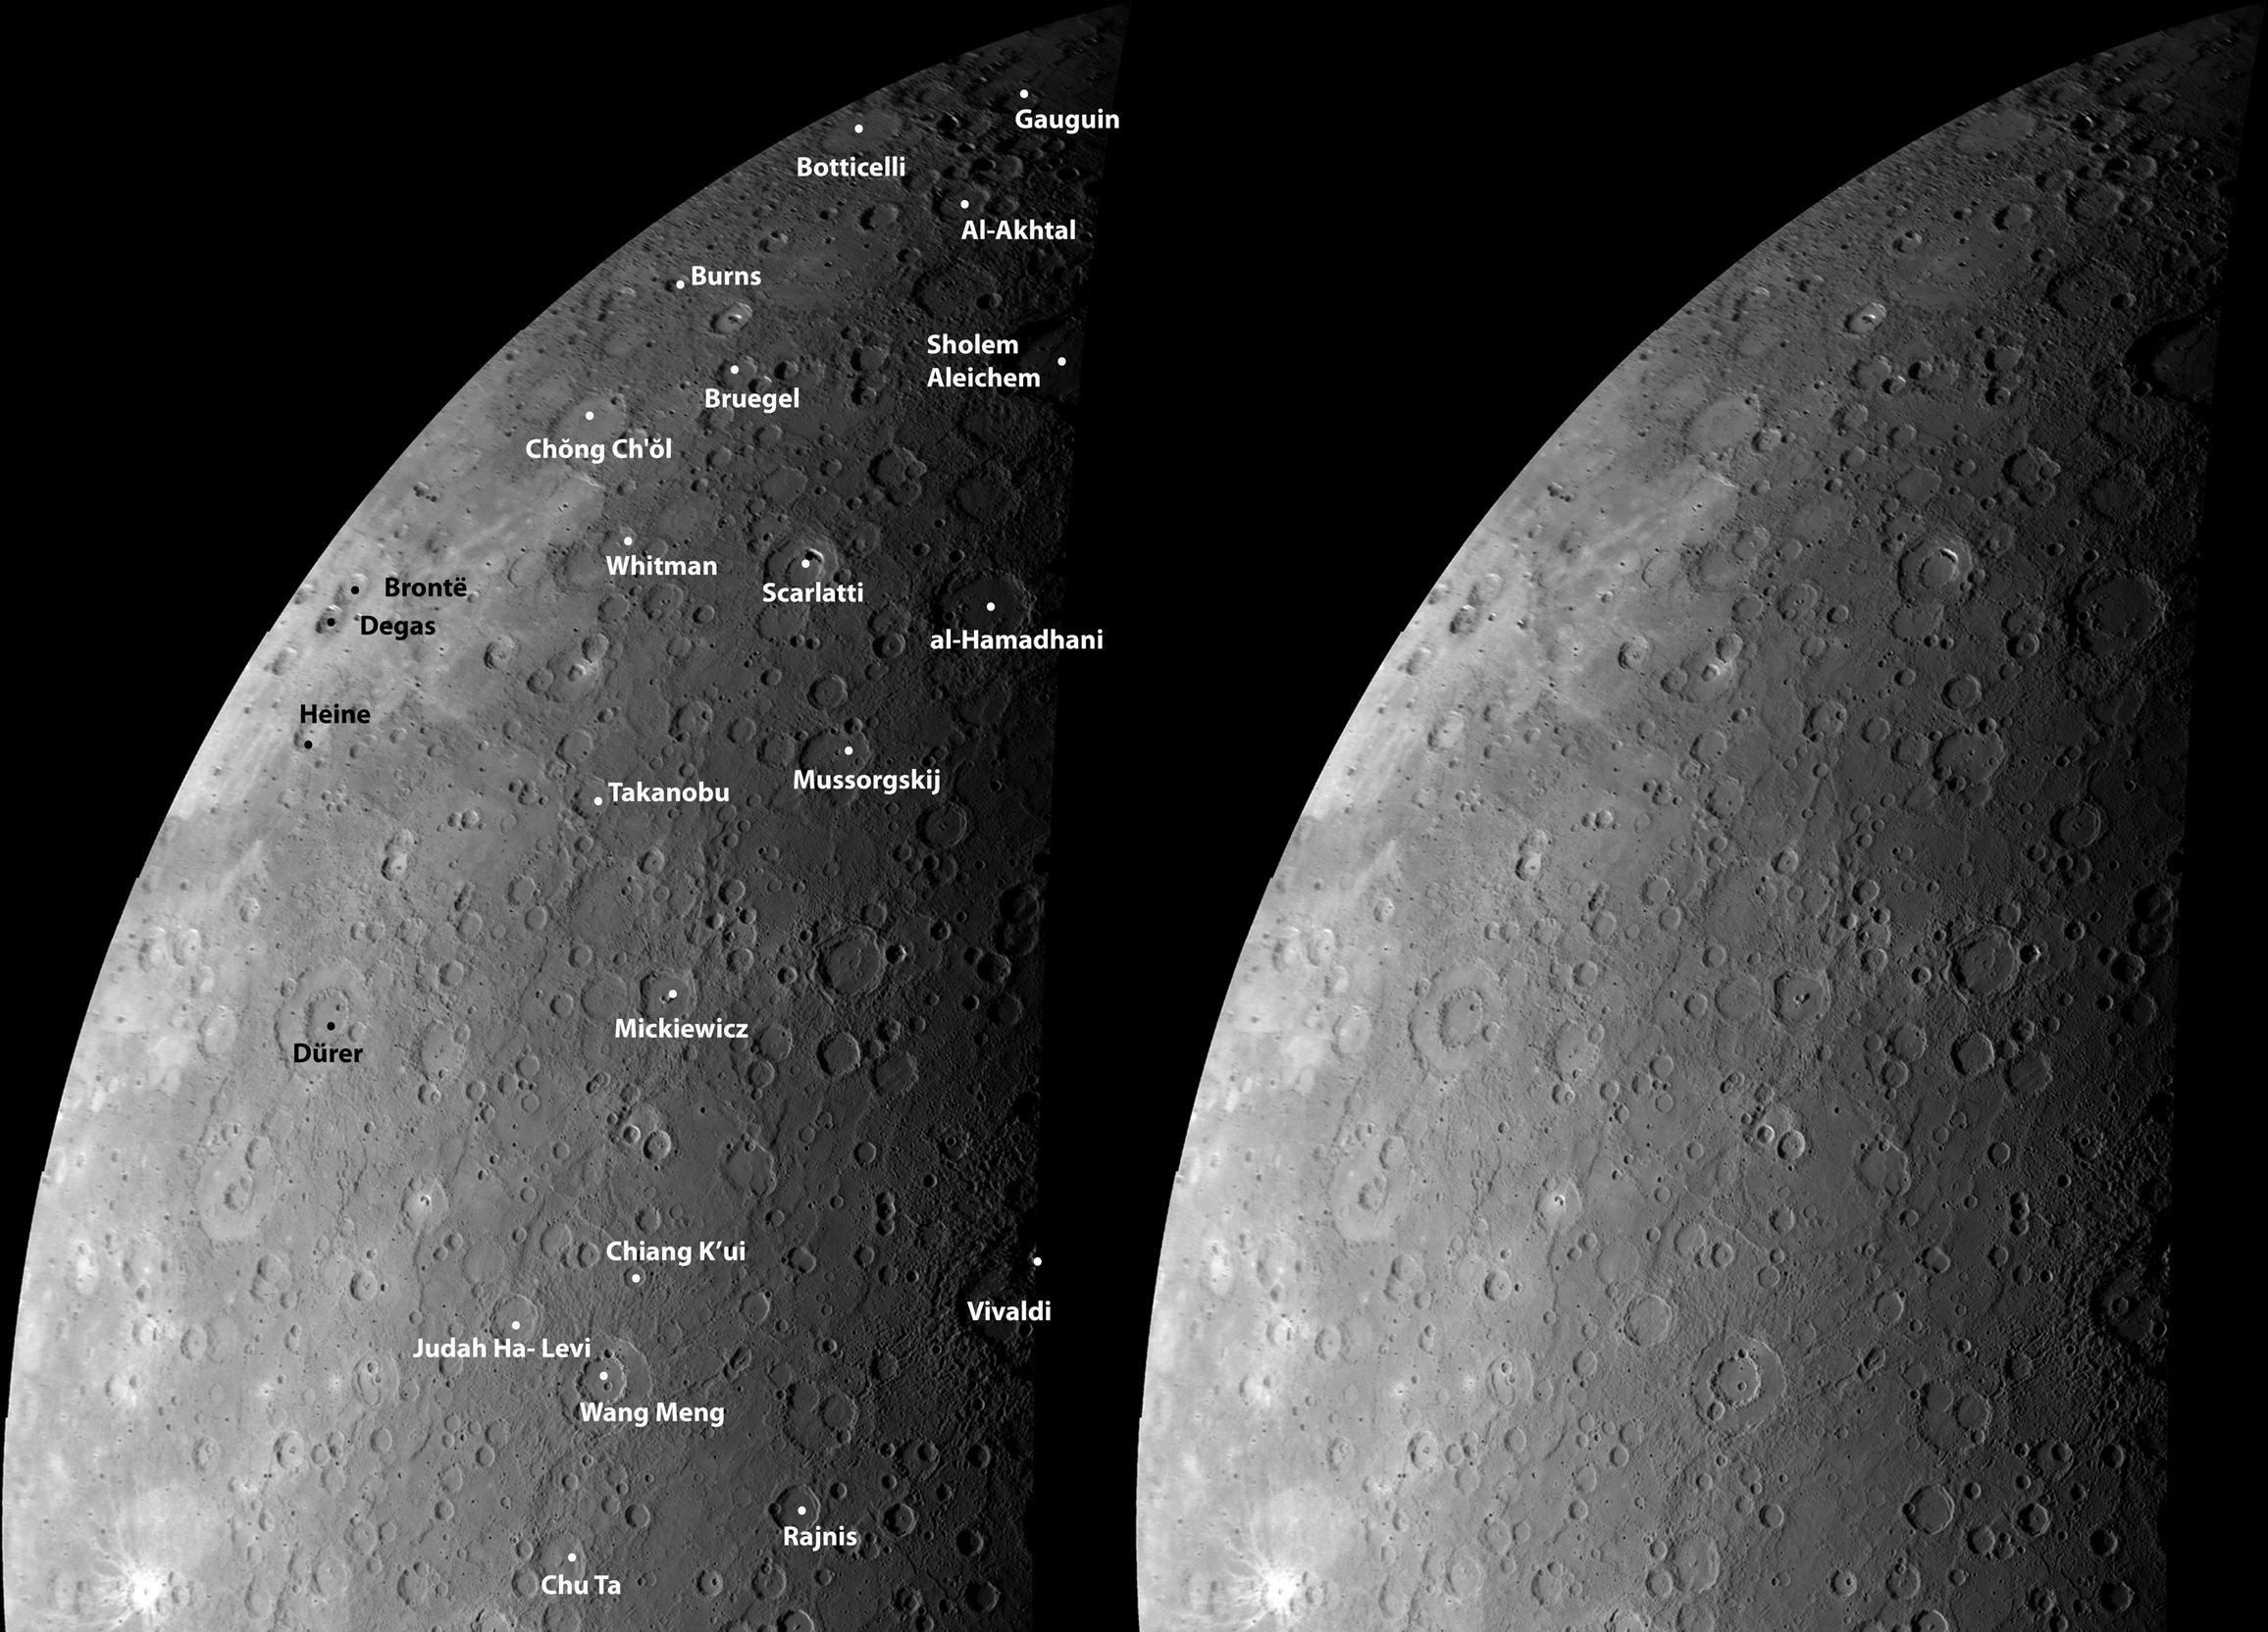

Mercury’s Craters from a New Perspective

As MESSENGER approached Mercury, the NAC acquired images to create a mosaic of the entire planet. The mosaic shown here was created from about half of those images and is shown in an orthographic projection. This view is in contrast to the cylindrical equidistant map mosaic previously released. For this mosaic, an orthographic projection was used to create a view that has the perspective that one would see from deep space. Over three decades earlier, Mariner 10 viewed this portion of Mercury’s surface, and the craters that were named on the basis of those images are labeled on this mosaic. The MESSENGER images of this same territory are allowing scientists to study Mercury’s surface under different illumination conditions, and these complementary views provide new insight into the nature of the geologic features on Mercury.

Date Acquired: January 14, 2008
Instrument:Mosaic created with images taken by the Narrow Angle Camera (NAC) of the Mercury Dual Imaging System (MDIS)
Resolution: 1.5 kilometers/pixel (0.93 miles/pixel)
Scale: This mosaic shows Mercury from the equator nearly to the northern pole, a distance of about one Mercury radius (2440 kilometers, 1516 miles)

These images are from MESSENGER, a NASA Discovery mission to conduct the first orbital study of the innermost planet, Mercury. For information regarding the use of images, see the MESSENGER image use policy.

Credit: NASA/Johns Hopkins University Applied Physics Laboratory/Carnegie Institution of Washington